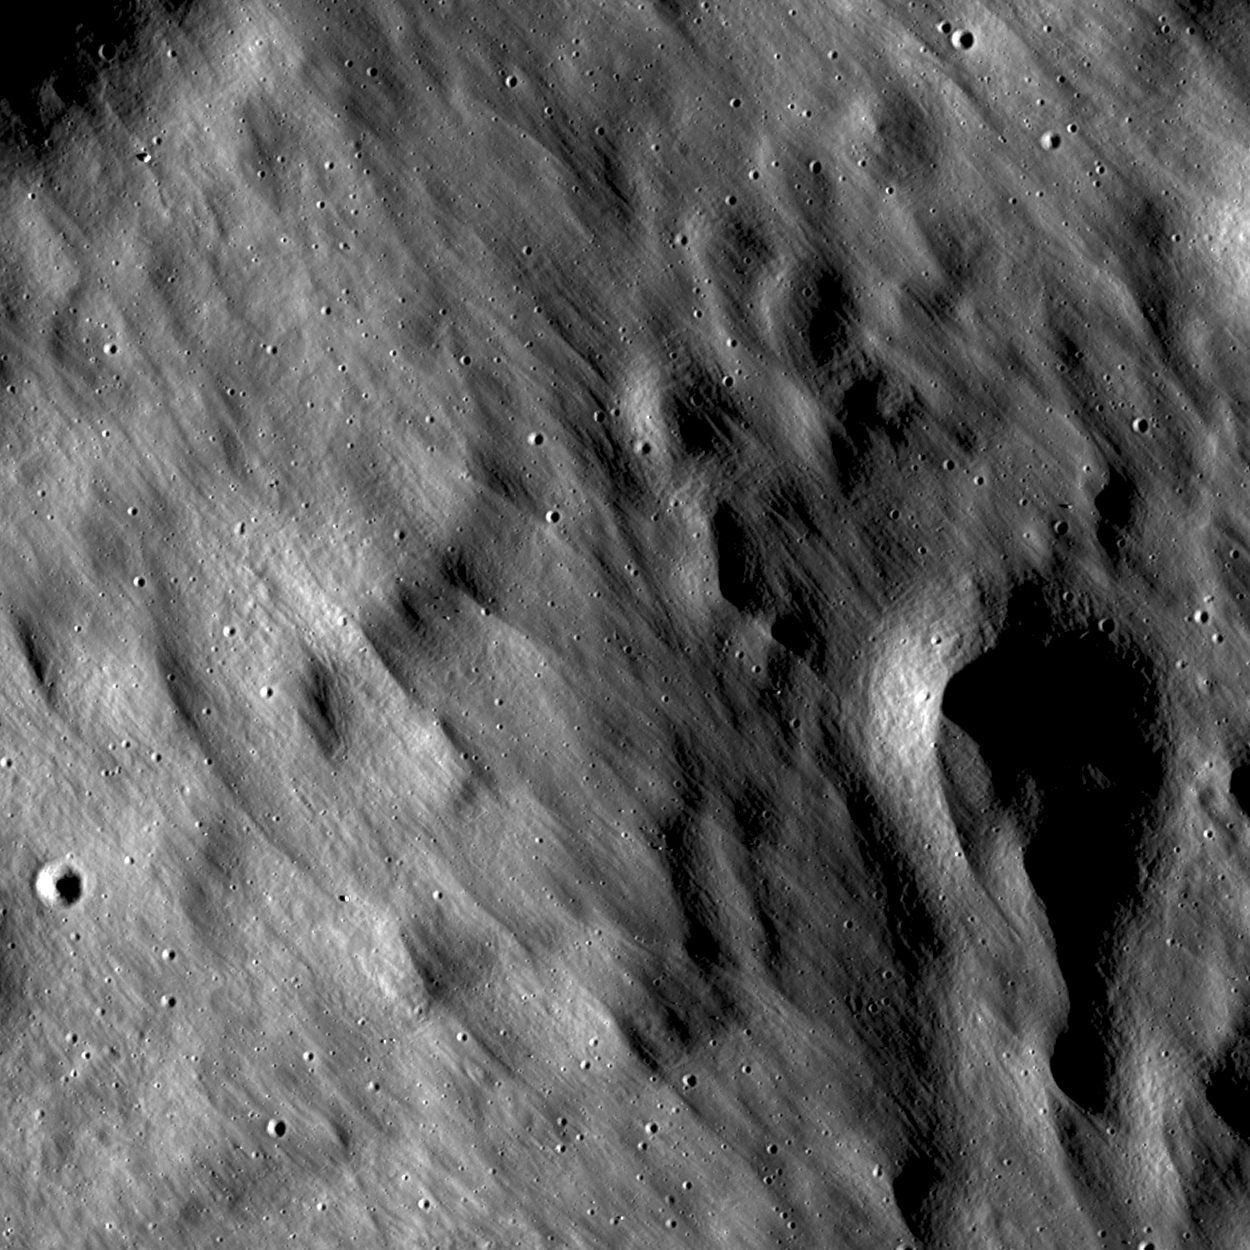

Delicate Patterns in Giordano Bruno Ejecta

Far edge of the Giordano Bruno crater ejecta blanket. LROC NAC M115617436L, 0.9 meters/pixel (3 feet/pixel), image width is 1.08 kilometer (3543 feet), Sun is from right side. Giordano Bruno is to the northwest of image.

Impact cratering is a common and universal phenomena on every planet and satellite. However, we still do not completely understand this complicated process. The Moon is one of the best libraries of impact craters in our Solar System because its surface is not modified by atmospheric weathering or water erosion. The dominant form of erosion on the Moon is indeed impact cratering.

NASA’s Goddard Space Flight Center built and manages the mission for the Exploration Systems Mission Directorate at NASA Headquarters in Washington. The Lunar Reconnaissance Orbiter Camera was designed to acquire data for landing site certification and to conduct polar illumination studies and global mapping. Operated by Arizona State University, LROC consists of a pair of narrow-angle cameras (NAC) and a single wide-angle camera (WAC). The mission is expected to return over 70 terabytes of image data.

Credit: NASA/GSFC/Arizona State University